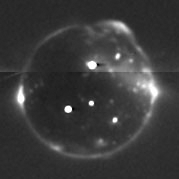

Io in Eclipse 2

This image of Io eclipsed by Jupiter’s shadow is a combination of several images taken by the New Horizons Long Range Reconnaissance Imager (LORRI) between 09:35 and 09:41 Universal Time on February 27, 2007, about 28 hours after the spacecraft’s closest approach to Jupiter. North is at the top of the image.

In the darkness, only glowing hot lava, auroral displays in Io’s tenuous atmosphere and the moon’s volcanic plumes are visible. The brightest points of light in the image are the glow of incandescent lava at several active volcanoes. The three brightest volcanoes south of the equator are, from left to right, Pele, Reiden and Marduk. North of the equator, near the disk center, a previously unknown volcano near 22 degrees north, 233 degrees west glows brightly. (The dark streak to its right is an artifact.)

The edge of Io’s disk is outlined by the auroral glow produced as intense radiation from Jupiter’s magnetosphere bombards the atmosphere. The glow is patchy because the atmosphere itself is patchy, being denser over active volcanoes. At the 1 o’clock position the giant glowing plume from the Tvashtar volcano rises 330 kilometers (200 miles) above the edge of the disk, and several smaller plumes are also visible as diffuse glows scattered across the disk. Bright glows at the edge of Io on the left and right sides of the disk mark regions where electrical currents connect Io to Jupiter’s magnetosphere.

New Horizons was 2.8 million kilometers (1.7 million miles) from Io when this picture was taken, and the image is centered at Io coordinates 2 degrees south, 238 degrees west. The image has been heavily processed to remove scattered light from Jupiter, but some artifacts remain, including a horizontal seam where two sets of frames were pieced together. Total exposure time for this image was 56 seconds.

Credit: NASA/Johns Hopkins University Applied Physics Laboratory/Southwest Research Institute